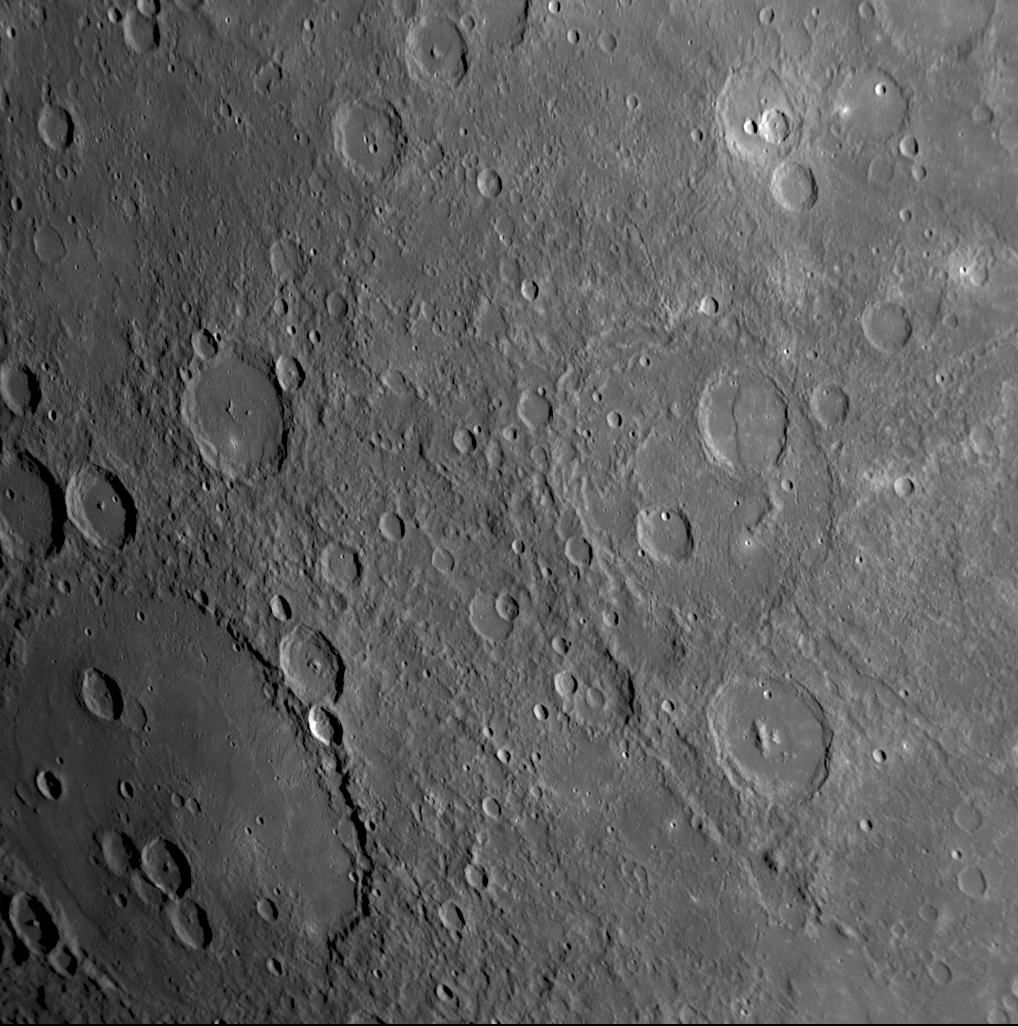

Buon Giorno, Raphael!

for the larger view

This NAC image shows two named craters on Mercury: Raphael, named for the Italian Renaissance painter and Repin, named for the Russian painter of the late 1800s and early 1900s. Raphael is being illuminated by morning sunlight on Mercury, resulting in longer shadows on the left side of the image than on the right side. Repin is the smaller of the two craters (at a diameter of 107 kilometers, or 66 miles) and has a central peak structure. Raphael is a much larger impact feature, and with a diameter of 343 kilometers (213 miles) it would normally be classified as an impact basin. Interestingly, although Raphael is considerably larger than Repin, Raphael does not show any peak structure, such as the peak rings observed in other impact basins of similar or somewhat smaller diameter, of which Raditladi is one example shown in a previously released image (see PIA10378). The floor of Raphael is also noticeably smooth, suggesting the presence of volcanic plains that have partially filled this basin. If the accumulated lava flows were sufficiently thick, they might have buried any original topography within the basin. Indeed, some subtle wrinkle ridges around the basin floor may hint at the location of a large interior ring of peaks that has been covered over.

Date Acquired: October 6, 2008
Image Mission Elapsed Time (MET): 131774844
Instrument: Narrow Angle Camera (NAC) of the Mercury Dual Imaging System (MDIS)
Resolution: 650 meters/pixel (0.4 miles/pixel) in the upper right portion of the image
Scale: The diameter of Raphael is 343 kilometers (213 miles)
Spacecraft Altitude: 25,400 kilometers (15,800 miles)

These images are from MESSENGER, a NASA Discovery mission to conduct the first orbital study of the innermost planet, Mercury. For information regarding the use of images, see the MESSENGER image use policy.

Credit: NASA/Johns Hopkins University Applied Physics Laboratory/Carnegie Institution of Washington